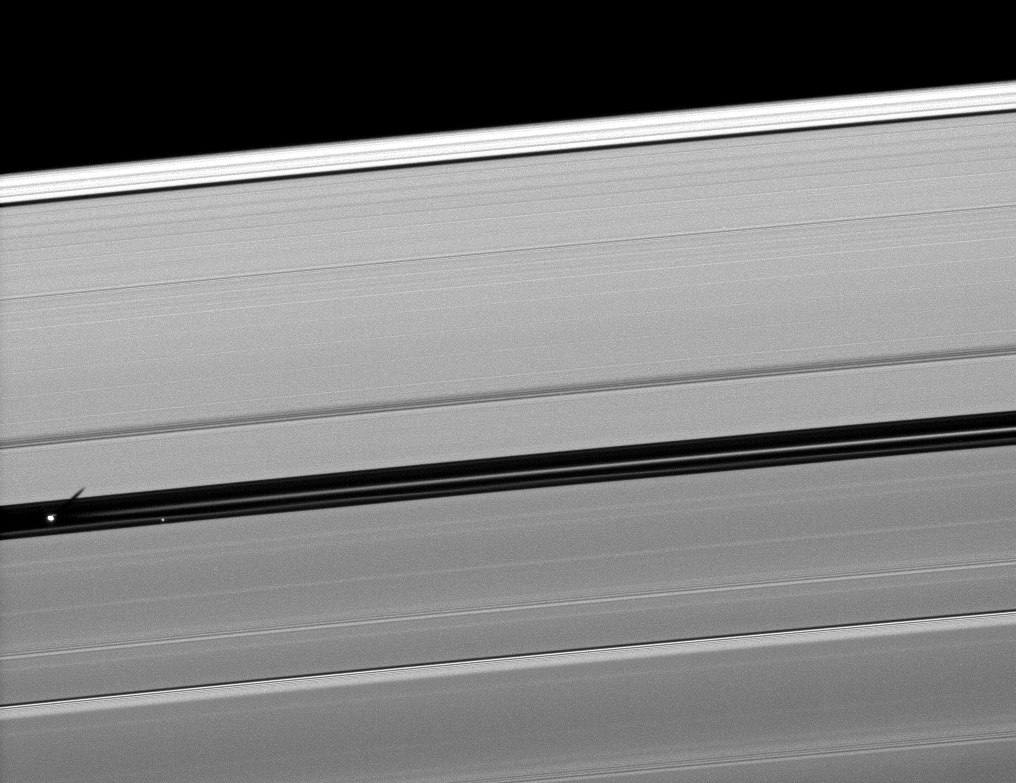

Shadow from the Gap

Orbiting in the Encke Gap of Saturn’s A ring, the moon Pan casts a shadow on the ring in this image taken about six months after the planet’s August 2009 equinox.

Pan (28 kilometers, or 17 miles across) can be seen overexposed on the far left of the image near one of two bright ringlets in the Encke Gap. A background star appears nearby. The gravity of Pan affects the particles of the nearby ringlet, perhaps making the ringlet appear discontinuous here.

The novel illumination geometry that accompanies equinox lowers the sun’s angle to the ringplane, significantly darkens the rings, and causes out-of-plane structures to look anomalously bright and cast shadows across the rings. These scenes are possible only during the few months before and after Saturn’s equinox, which occurs only once in about 15 Earth years. Before and after equinox, Cassini’s cameras have spotted not only the predictable shadows of some of Saturn’s moons (see PIA11657), but also the shadows of newly revealed vertical structures in the rings themselves (see PIA11665).

This view looks toward the southern, unilluminated side of the rings from about 25 degrees below the ringplane.

The image was taken in visible light with the Cassini spacecraft narrow-angle camera on Jan. 10, 2010. The view was acquired at a distance of approximately 783,000 kilometers (487,000 miles) from Saturn and at a Sun-Saturn-spacecraft, or phase, angle of 147 degrees. Image scale is 4 kilometers (2 miles) per pixel.

The Cassini-Huygens mission is a cooperative project of NASA, the European Space Agency and the Italian Space Agency. The Jet Propulsion Laboratory, a division of the California Institute of Technology in Pasadena, manages the mission for NASA’s Science Mission Directorate, Washington, D.C. The Cassini orbiter and its two onboard cameras were designed, developed and assembled at JPL. The imaging operations center is based at the Space Science Institute in Boulder, Colo.

Credit: NASA/JPL/Space Science Institute